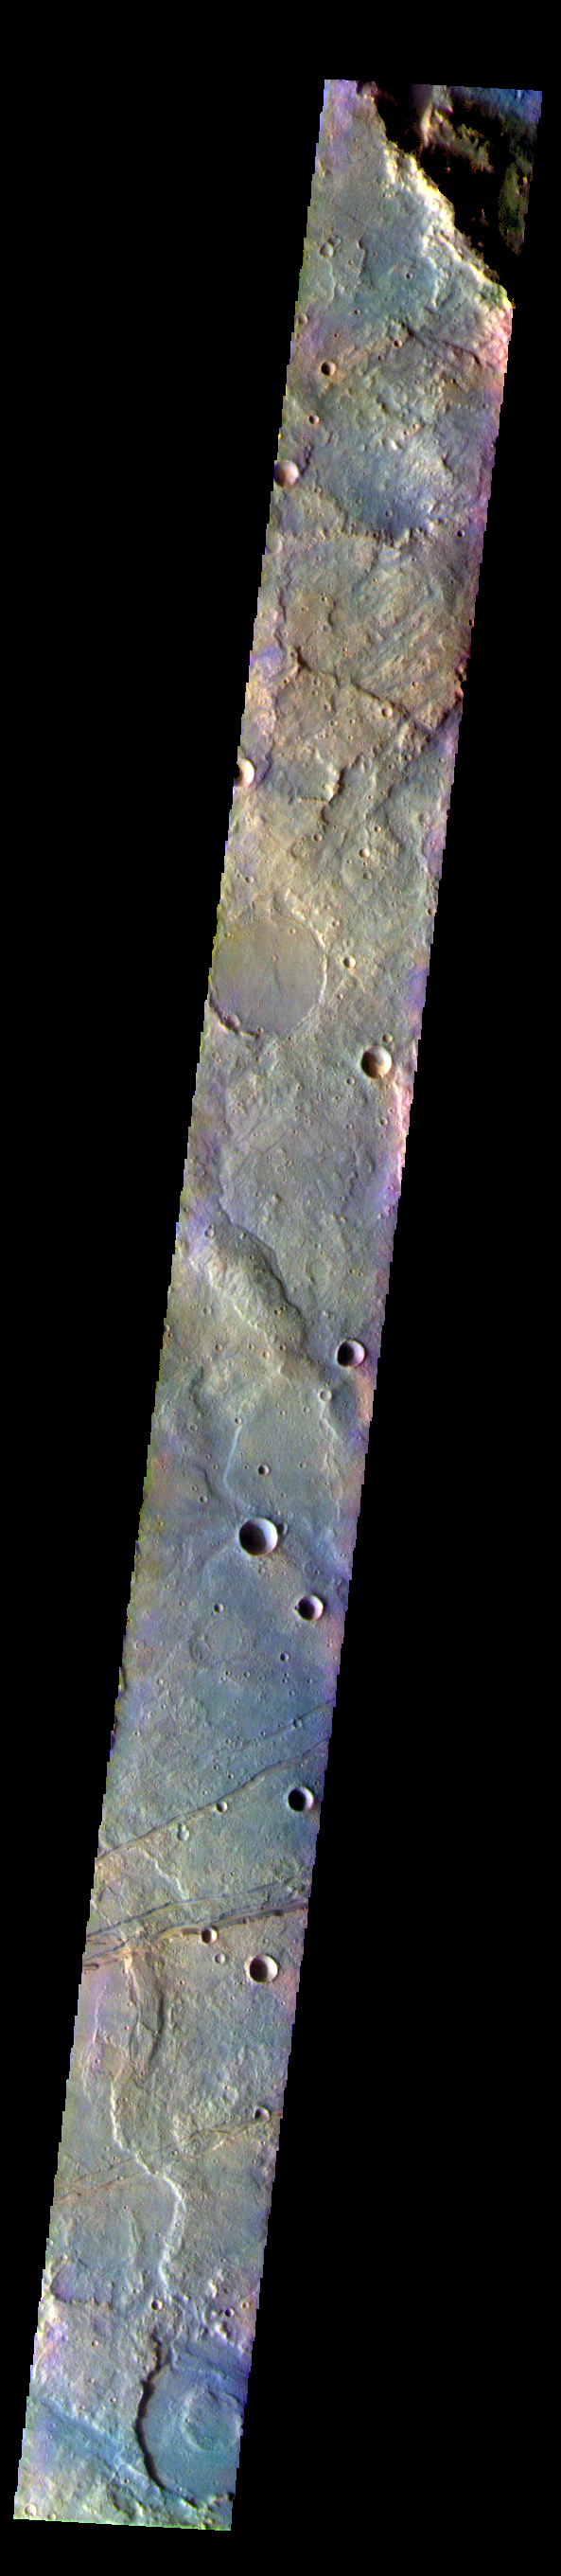

Terra Sirenum – False Color

The THEMIS VIS camera contains 5 filters. The data from different filters can be combined in multiple ways to create a false color image. These false color images may reveal subtle variations of the surface not easily identified in a single band image. Today’s false color image shows part of Terra Sirenum. The linear features at the bottom of the image are tectonic features called graben. These graben are part of Sirenum Fossae. Graben are formed by extension of the crust and faulting. When large amounts of pressure or tension are applied to rocks on timescales that are fast enough that the rock cannot respond by deforming, the rock breaks along faults. In the case of a graben, two parallel faults are formed by extension of the crust and the rock in between the faults drops downward into the space created by the extension.The graben in this image are trending from north-northeast to south-southwest. Because the faults defining the graben are formed perpendicular to the direction of the applied stress, we know that extensional forces were pulling the crust apart in the west-northwest/east-southeast direction. The Sirenum Fossae graben are 2735km (1700 miles) long.

The THEMIS VIS camera is capable of capturing color images of the Martian surface using five different color filters. In this mode of operation, the spatial resolution and coverage of the image must be reduced to accommodate the additional data volume produced from using multiple filters. To make a color image, three of the five filter images (each in grayscale) are selected. Each is contrast enhanced and then converted to a red, green, or blue intensity image. These three images are then combined to produce a full color, single image. Because the THEMIS color filters don’t span the full range of colors seen by the human eye, a color THEMIS image does not represent true color. Also, because each single-filter image is contrast enhanced before inclusion in the three-color image, the apparent color variation of the scene is exaggerated. Nevertheless, the color variation that does appear is representative of some change in color, however subtle, in the actual scene. Note that the long edges of THEMIS color images typically contain color artifacts that do not represent surface variation.

Credit: NASA/JPL-Caltech/ASU